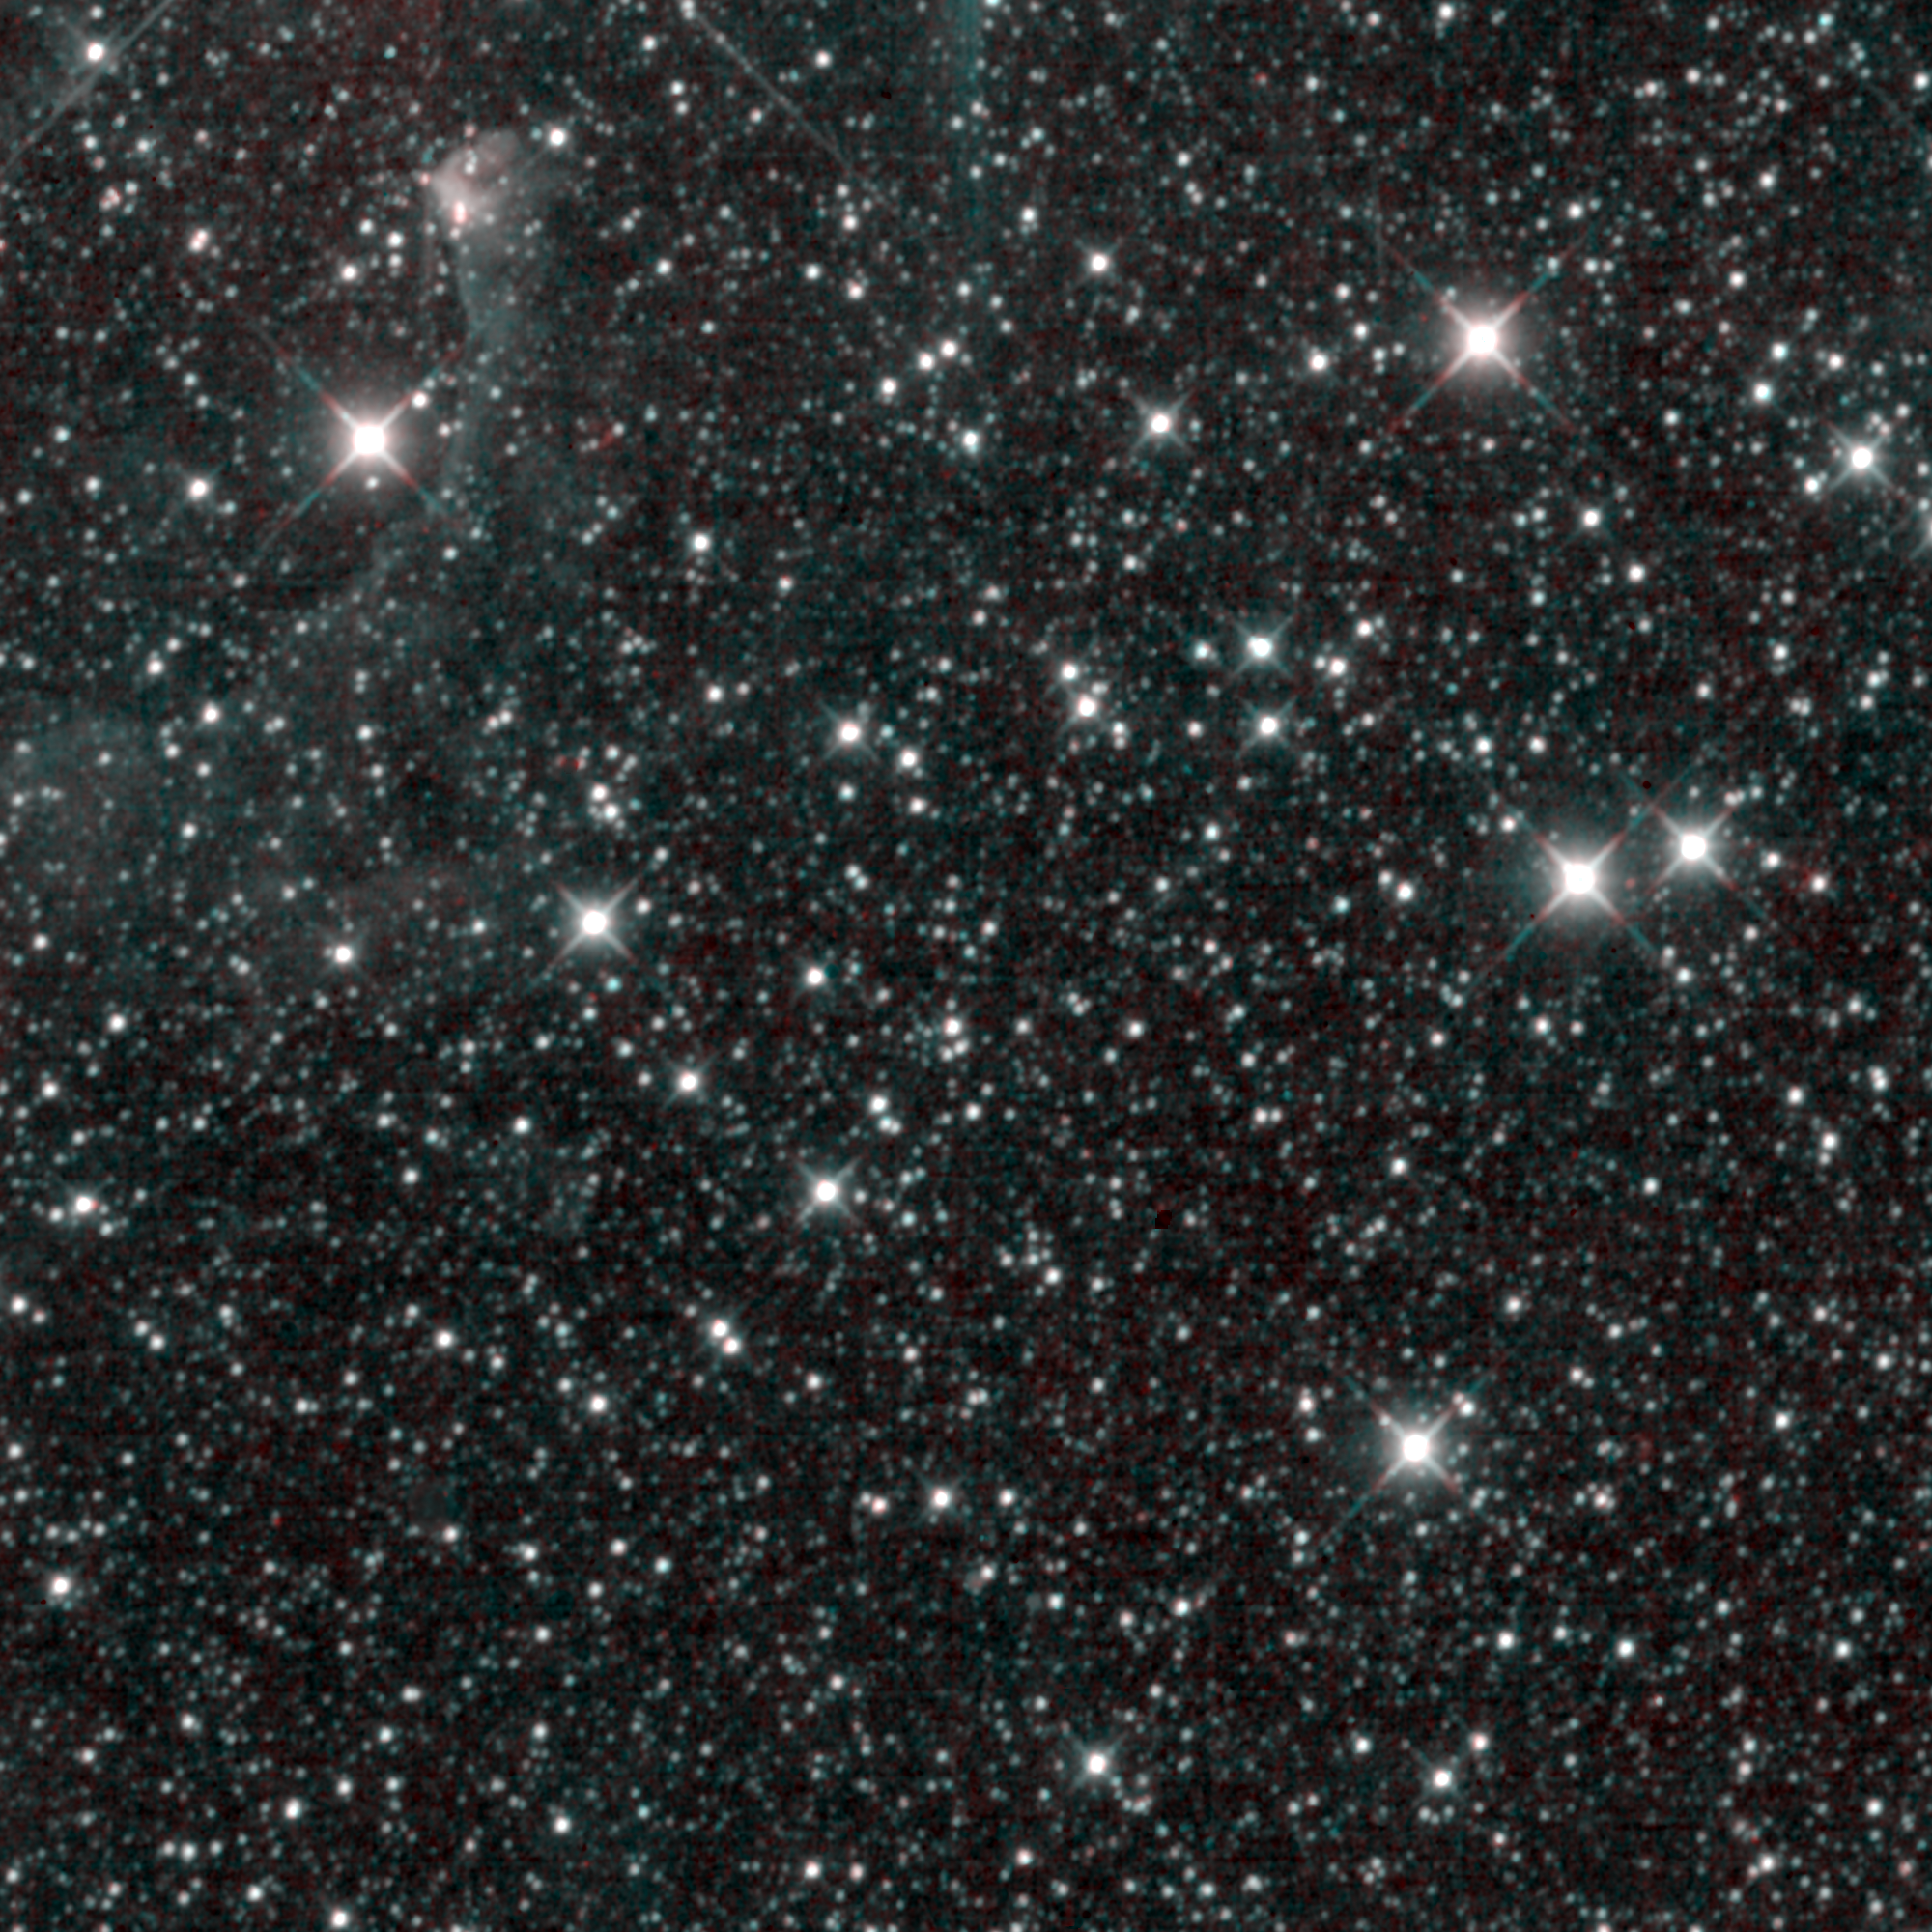

WISE’s Last Light

On the morning of February 1, 2011, NASA’s Wide-field Infrared Survey Explorer, or WISE, took its last snapshot of the sky. This “last light” image is reminiscent of the “first light” image from WISE, taken only 13 months prior. WISE’s final picture shows thousands of stars in a patch of the Milky Way galaxy, covering an area three times the size of the full moon, in the constellation Perseus. In the upper left corner, a faint wispy cloud can be seen bending around a pulsating star called EV Persei.

After its coolant ran out in October of 2010, WISE warmed up from minus 260 degrees to minus 200 degrees Celsius (minus 436 to minus 328 degrees Fahrenheit). This image contains data from the two detectors largely unaffected by the warmer temperatures: the 3.4- and 4.6-micron detectors (the 12- and 22-micron detectors are no longer useful at the warmer temperatures). The color is representational: cyan (blue-green) shows light detected by the 3.4-micron channel, and red shows light seen by the 4.6-micron channel. This region of the sky had been observed by WISE previously in all four of its detectors as part of its primary survey. There is no noticeable difference in the quality between that first image and this newer one, imaged at 3.4 and 4.6 microns.

In the short 13 months that WISE surveyed the sky, it produced millions of infrared images. It covered the whole sky at its four bands, and covered it twice at 3.4 and 4.6 microns. Now that the survey is complete, WISE is being put into hibernation. While the satellite sleeps and circles more than 500 kilometers (about 310 miles) above the Earth’s surface, the WISE team is busily preparing its data for two big public releases: one this April, and the final release in the spring of 2012. Even though WISE has taken its last picture, the project will continue to feature some of the best imagery from the survey on a regular basis.

JPL manages the Wide-field Infrared Survey Explorer for NASA’s Science Mission Directorate, Washington. The principal investigator, Edward Wright, is at UCLA. The mission was competitively selected under NASA’s Explorers Program managed by the Goddard Space Flight Center, Greenbelt, Md. The science instrument was built by the Space Dynamics Laboratory, Logan, Utah, and the spacecraft was built by Ball Aerospace & Technologies Corp., Boulder, Colo. Science operations and data processing take place at the Infrared Processing and Analysis Center at the California Institute of Technology in Pasadena. Caltech manages JPL for NASA.

Credit: NASA/JPL-Caltech/UCLA